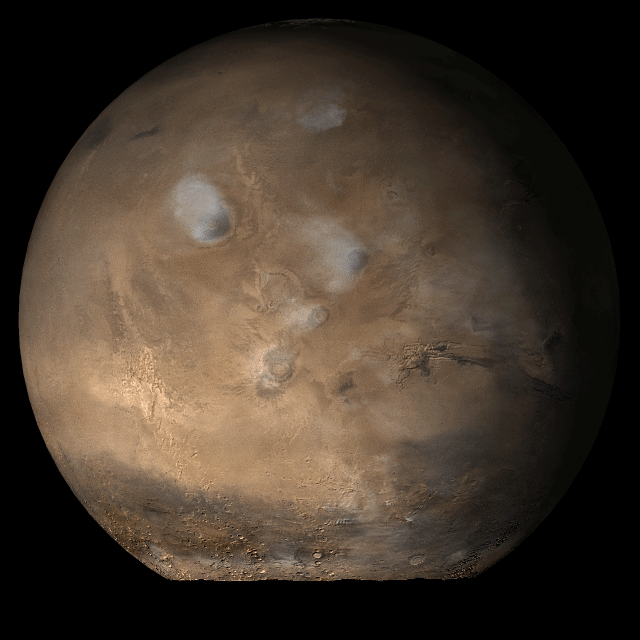

Mars at Ls 79°: Tharsis

4 July 2006
This picture is a composite of Mars Global Surveyor (MGS) Mars Orbiter Camera (MOC) daily global images acquired at Ls 79° during a previous Mars year. This month, Mars looks similar, as Ls 79° occurs in mid-July 2006. The picture shows the Tharsis face of Mars. Over the course of the month, additional faces of Mars as it appears at this time of year are being posted for MOC Picture of the Day. Ls, solar longitude, is a measure of the time of year on Mars. Mars travels 360° around the Sun in 1 Mars year. The year begins at Ls 0°, the start of northern spring and southern autumn.

Season: Northern Spring/Southern Autumn

Credit: NASA/JPL/Malin Space Science Systems